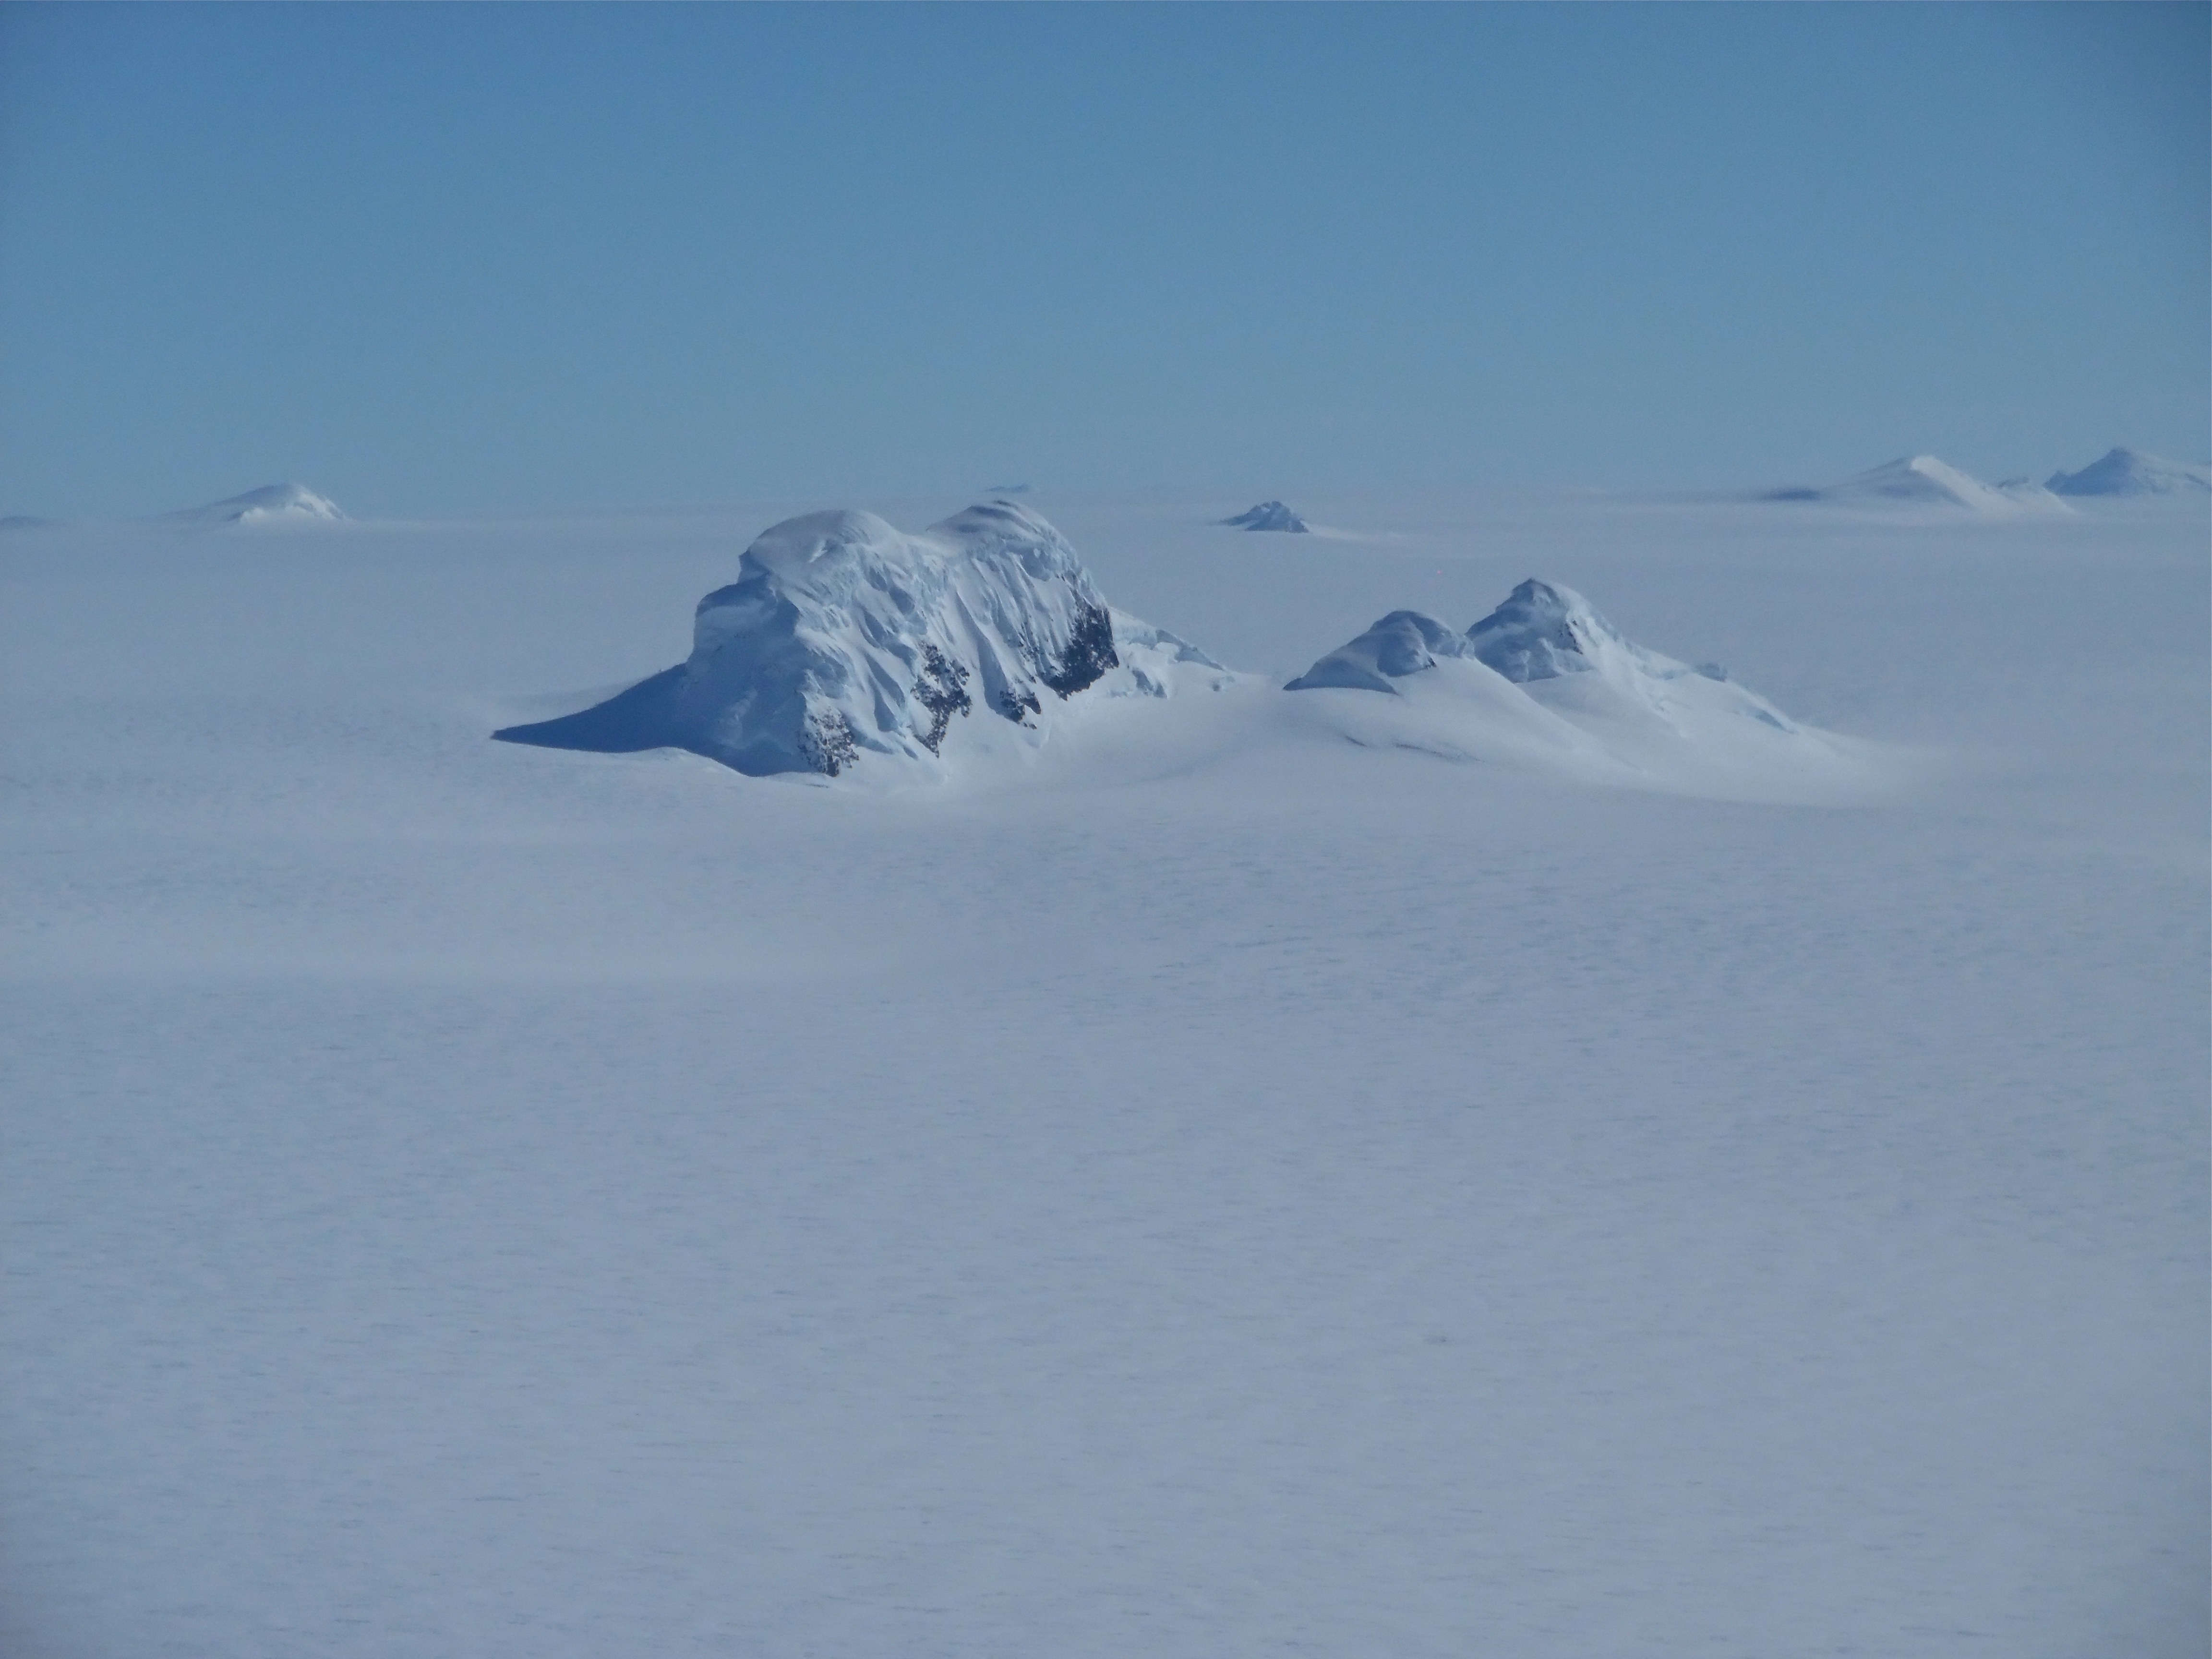

Mountain Peaks

Mountain peaks through the ice cover on Thurston Island off of western Antarctica as seen on the IceBridge flight on Nov. 5, 2014. NASA’s Operation IceBridge collected some rare images on a flight out of Punta Arenas, Chile on Nov. 5, 2014, on a science flight over western Antarctica dubbed Ferrigno-Alison-Abbott 01. The crew snapped a few shots of a calving front of the Antarctic ice sheet. This particular flight plan was designed to collect data on changes in ice elevation along the coast near the Ferrigno and Alison ice streams, on the Abbot Ice Shelf, and grounded ice along the Eights Coast.

Credit: NASA/Jim Yungel